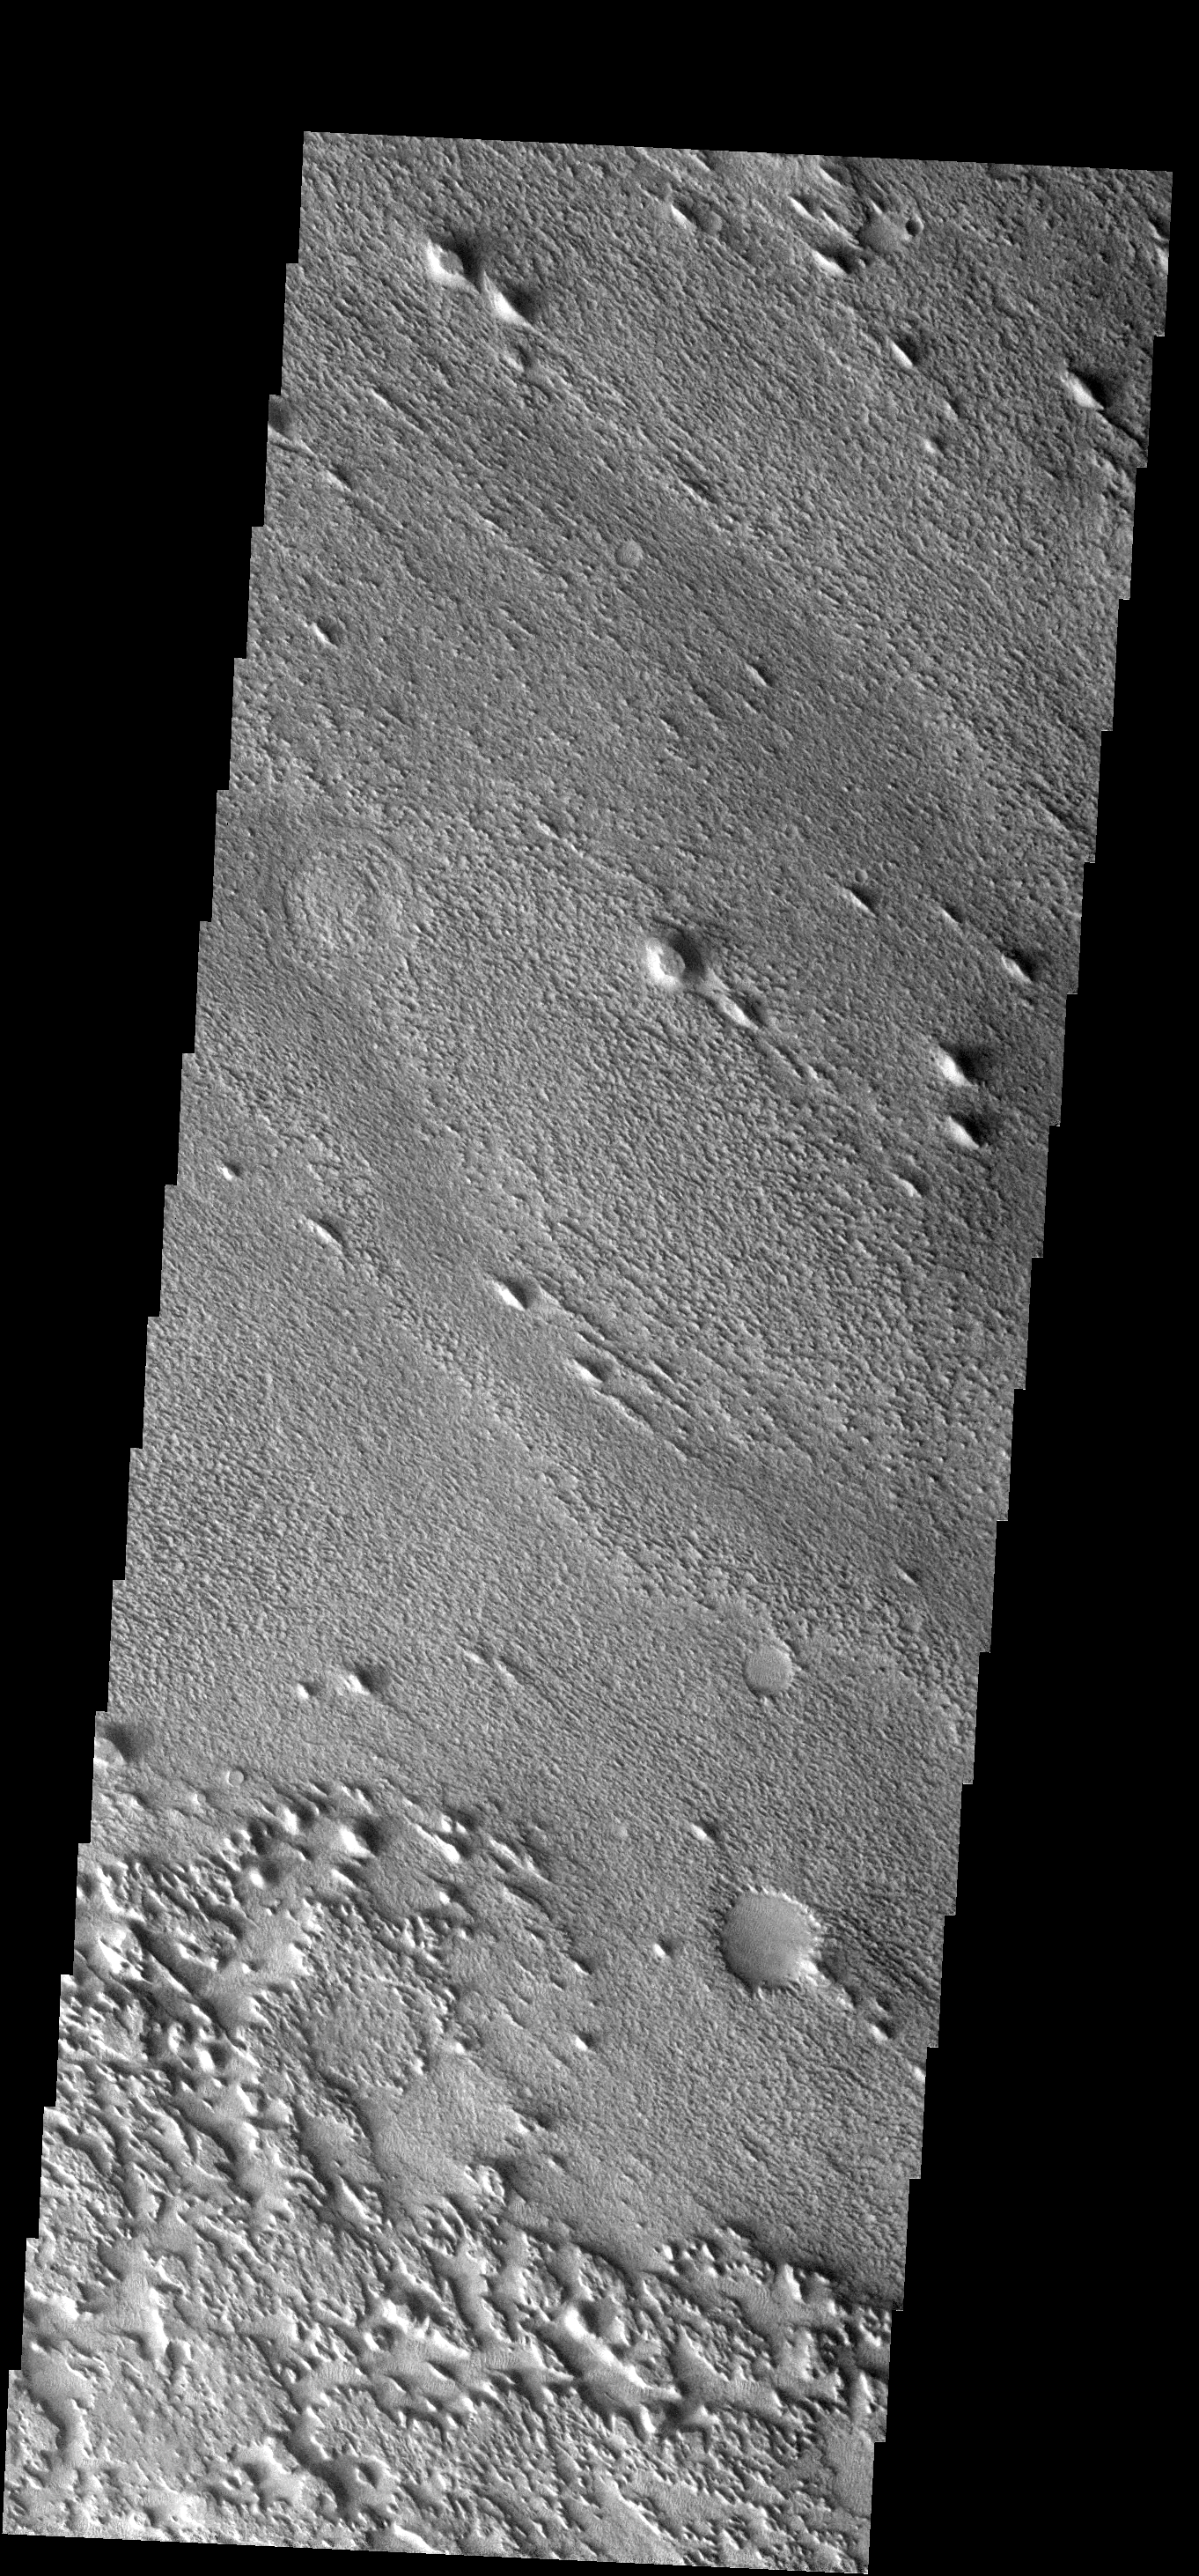

Wind Etching

This image of Aeolis Planum shows the long term effect of wind on soft/poorly cemented material. Stretching from just south of Olympus Mons to Aeolis Planum is a region called the Medusa Fossae Formation. MFF is materials that are completely sculpted by the wind.

Image information: VIS instrument. Latitude 0.7N, Longitude 144.8E. 18 meter/pixel resolution.

Please see the THEMIS Data Citation Note for details on crediting THEMIS images.

Note: this THEMIS visual image has not been radiometrically nor geometrically calibrated for this preliminary release. An empirical correction has been performed to remove instrumental effects. A linear shift has been applied in the cross-track and down-track direction to approximate spacecraft and planetary motion. Fully calibrated and geometrically projected images will be released through the Planetary Data System in accordance with Project policies at a later time.

NASA’s Jet Propulsion Laboratory manages the 2001 Mars Odyssey mission for NASA’s Office of Space Science, Washington, D.C. The Thermal Emission Imaging System (THEMIS) was developed by Arizona State University, Tempe, in collaboration with Raytheon Santa Barbara Remote Sensing. The THEMIS investigation is led by Dr. Philip Christensen at Arizona State University. Lockheed Martin Astronautics, Denver, is the prime contractor for the Odyssey project, and developed and built the orbiter. Mission operations are conducted jointly from Lockheed Martin and from JPL, a division of the California Institute of Technology in Pasadena.

Credit: NASA/JPL/ASU